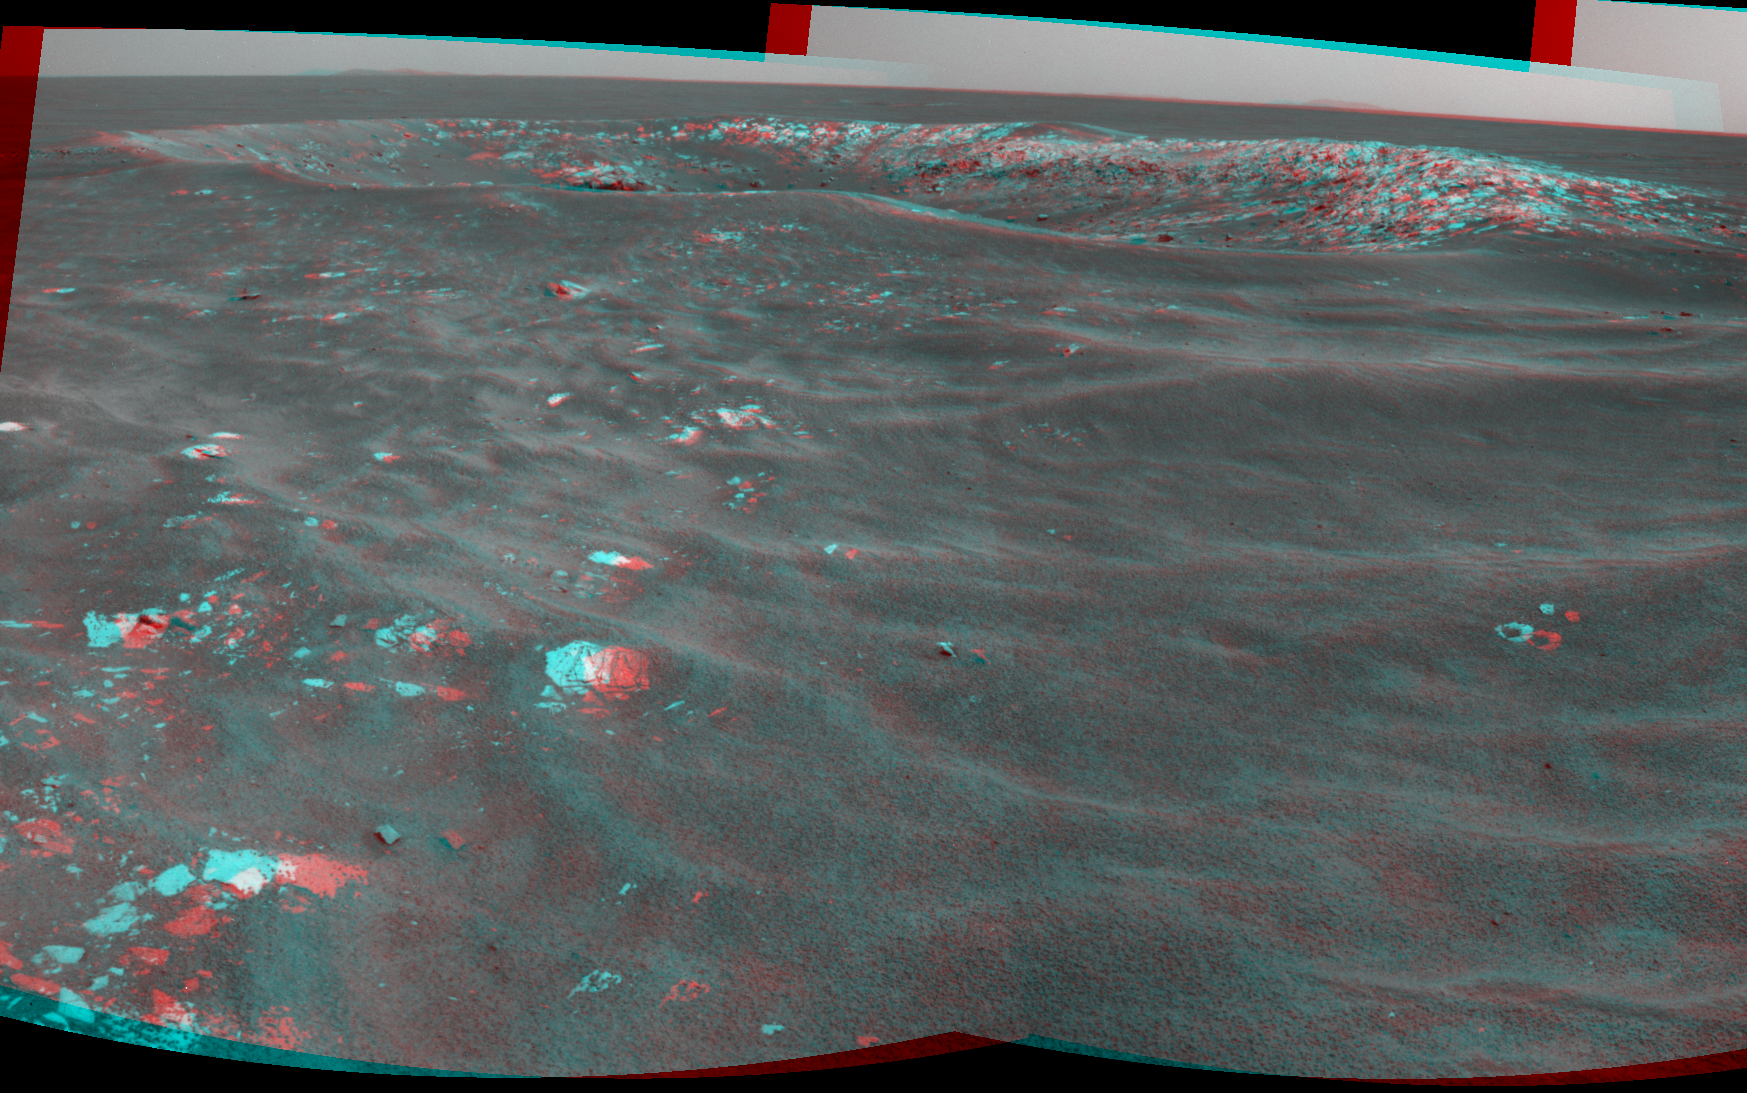

Martian ‘Freedom 7’ Crater 50 Years After Freedom 7 Flight (Stereo)

NASA’s Mars Exploration Rover Opportunity recorded this stereo view of a crater informally named “Freedom 7” shortly before the 50th anniversary of the first American in space: astronaut Alan Shepard’s flight in the Freedom 7 spacecraft.

The image combines four frames that Opportunity took with its navigation camera during the 2,585th Martian day, or sol, of the rover’s work on Mars (May 2, 2011). Shepard’s suborbital flight lasted 15 minutes on May 5, 1961. Two of the frames come from the camera’s left eye, the other two from its right eye. The scene appears three dimensional when viewed through red-blue glasses with the red lens on the left.

The crater is about 25 meters (82 feet) in diameter. It is the largest of a cluster of about eight craters all formed just after an impactor broke apart in the Martian atmosphere.

By taking advantage of seeing many craters of diverse ages during drives between major destinations, the Opportunity mission is documenting how impact craters change with time. The cluster that includes Freedom 7 crater formed after sand ripples in the area last migrated, which is estimated to be about 200,000 years ago.

NASA’s Jet Propulsion Laboratory, a division of the California Institute of Technology in Pasadena, manages the Mars Exploration Rover Project for the NASA Science Mission Directorate, Washington.

Credit: NASA/JPL-Caltech